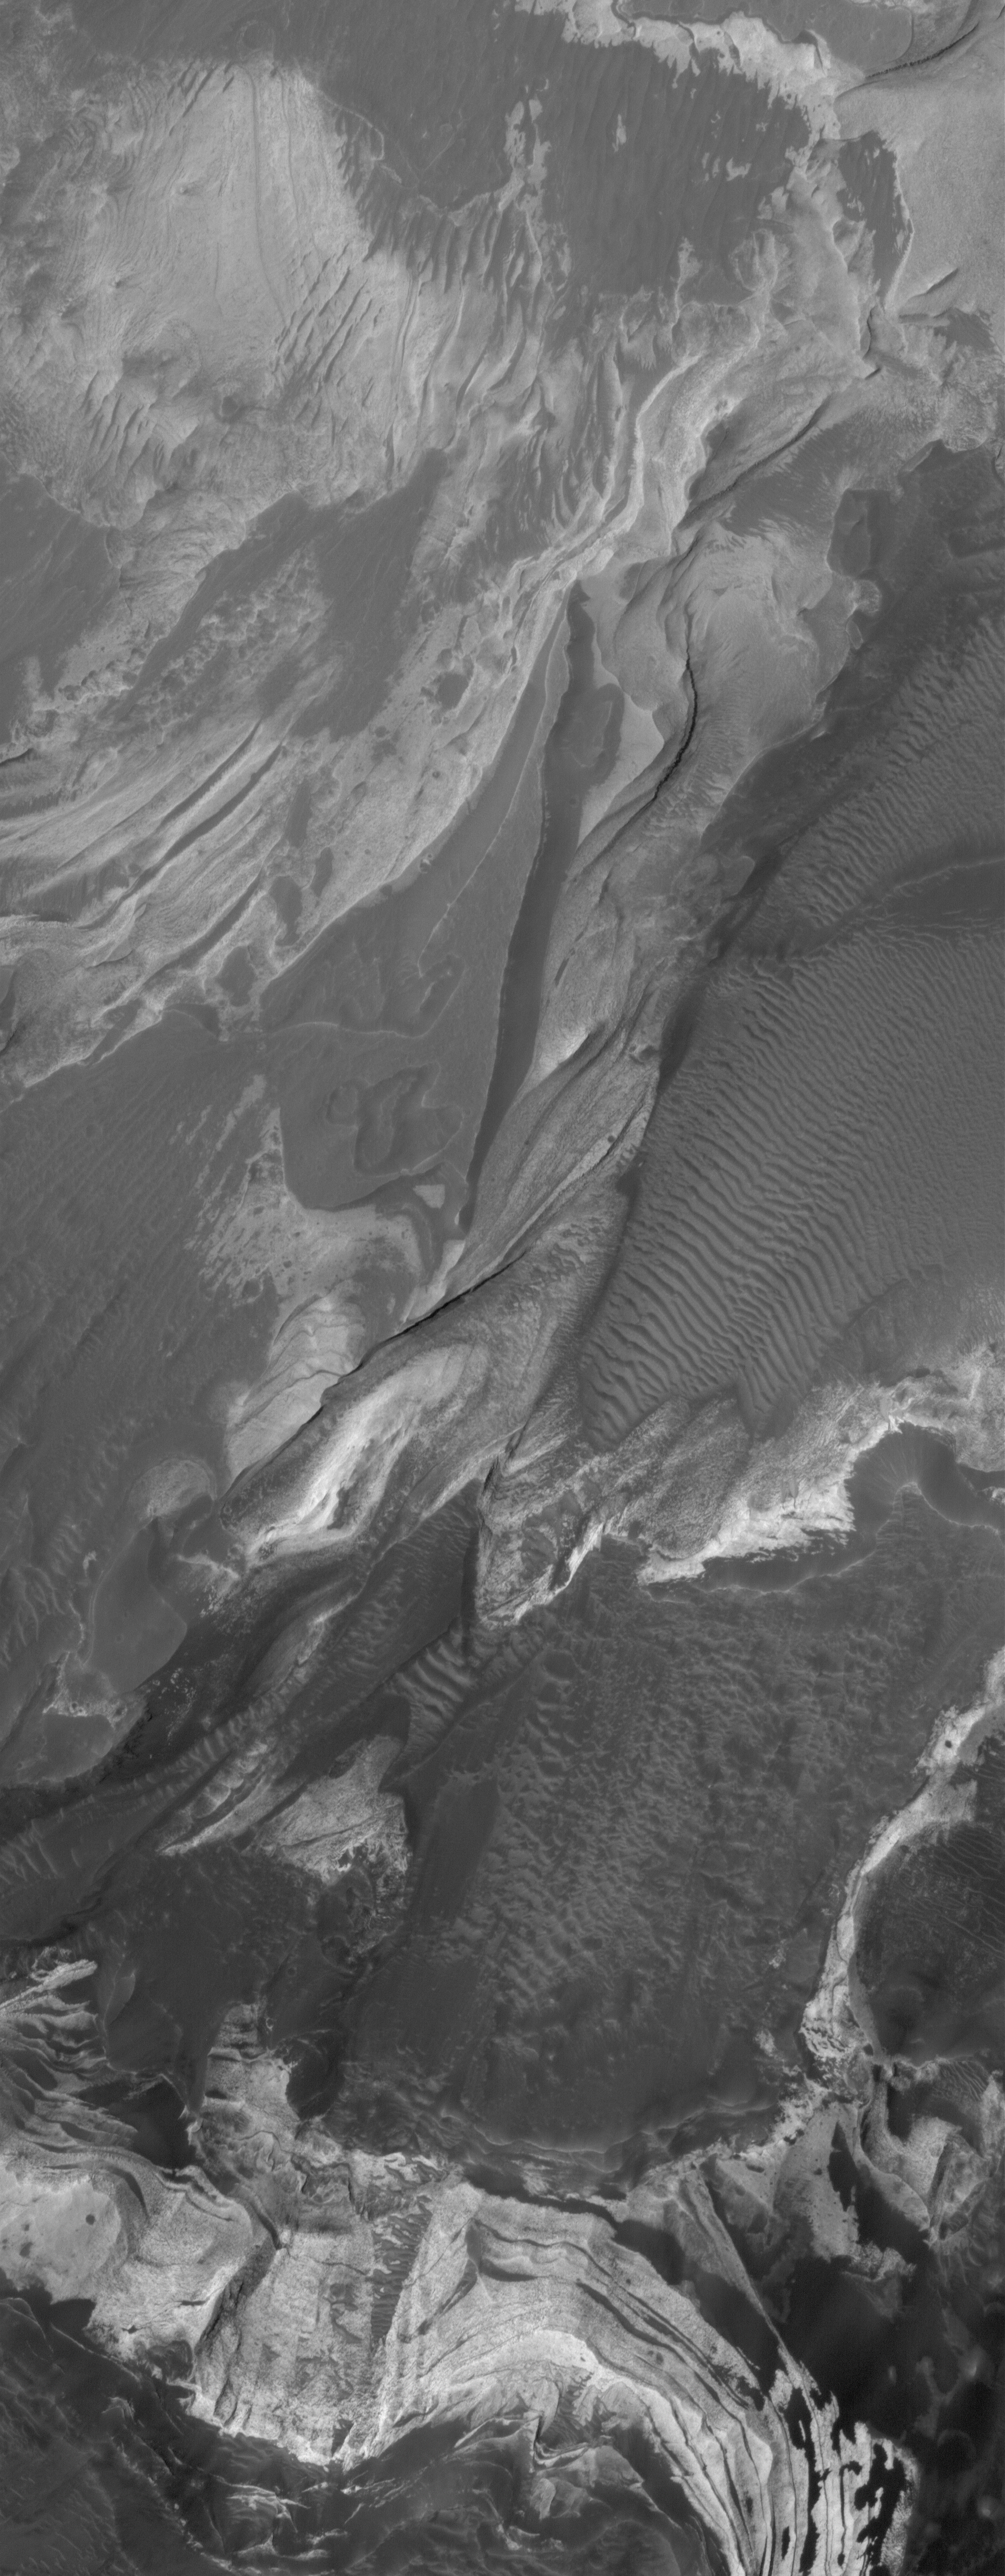

Coprates Erosion

4 June 2006
This Mars Global Surveyor (MGS) Mars Orbiter Camera (MOC) image shows layered, light-toned, sedimentary rocks that have been exposed by erosion in Coprates Chasma, one of the many chasms which comprise the Valles Marineris trough system on Mars.

Location near: 13.1°S, 65.0°W
Image width: ~3 km (~1.9 mi)
Illumination from: upper left
Season: Southern Autumn

Credit: NASA/JPL/Malin Space Science Systems